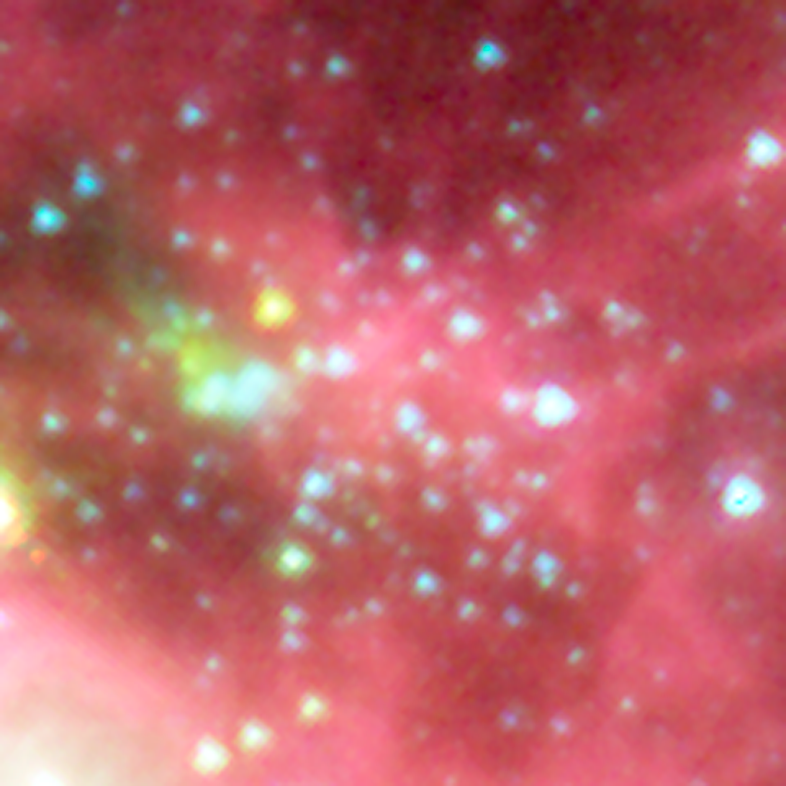

New Star Cluster Discovered in the Infrared

Using an automated computer method to sift through data collected by NASA's Spitzer Space Telescope, astronomers on the Galactic Legacy Infrared Mid-Plane Survey Extraordinaire (GLIMPSE) team found a new star cluster in our Milky Way galaxy, in the northern constellation Aquila.

The new cluster is found as the grouping of small blue, yellow, and green stars. The wisps of red are organic molecules within the dust which have been illuminated by nearby star formation. Green indicates the presence of hot hydrogen gas. Blue predominantly reveals older stars. The bright white arc located to the lower left side of the central star cluster shows the area where a massive star is forming.

For years, dense obscuring clouds of dust have blocked the central cluster from optical view. The high density of the stars triggered the GLIMPSE team's automatic cluster-finding computer program to the presence of this cluster. There are still some dust clouds even in the heart of this cluster, as seen in the inset, indicating, that stars are probably still being formed today. With time, these clouds will disappear as more stars form.

The infrared image was captured with the Spitzer's infrared array camera (IRAC). The picture is a 4-channel composite, showing emission from wavelengths of 3.6 microns (blue), 4.5 microns (green), 5.8 microns (orange) and 8.0 microns (red).

Credit: NASA/JPL-Caltech/E. Mercer (Boston University)